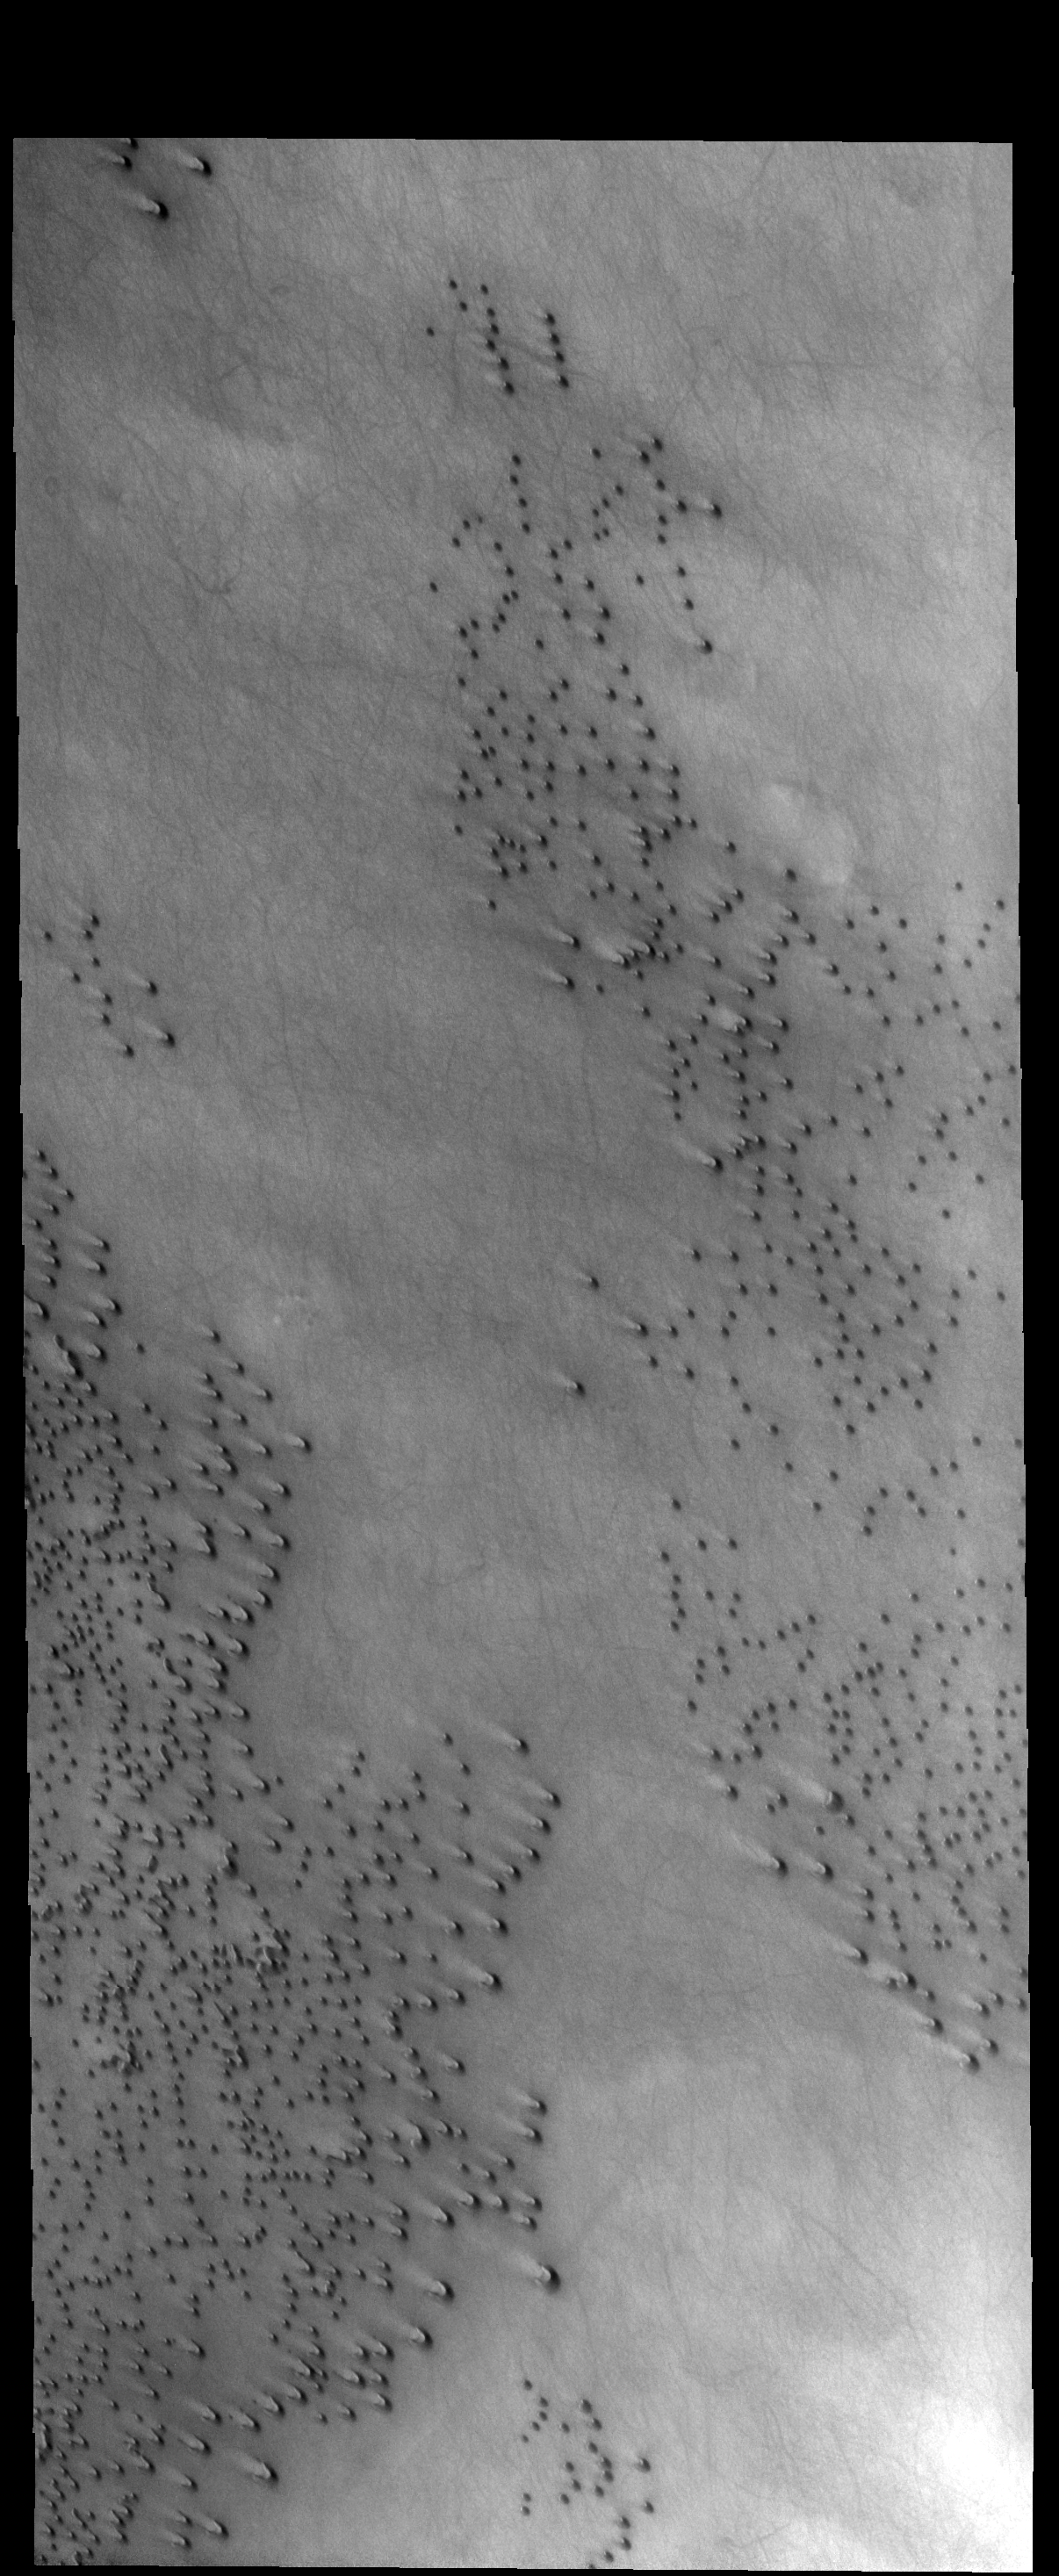

THEMIS Art #130

Do you see what I see? Look out, a barrage of bullets is headed our way!

Credit: NASA/JPL-Caltech/ASU